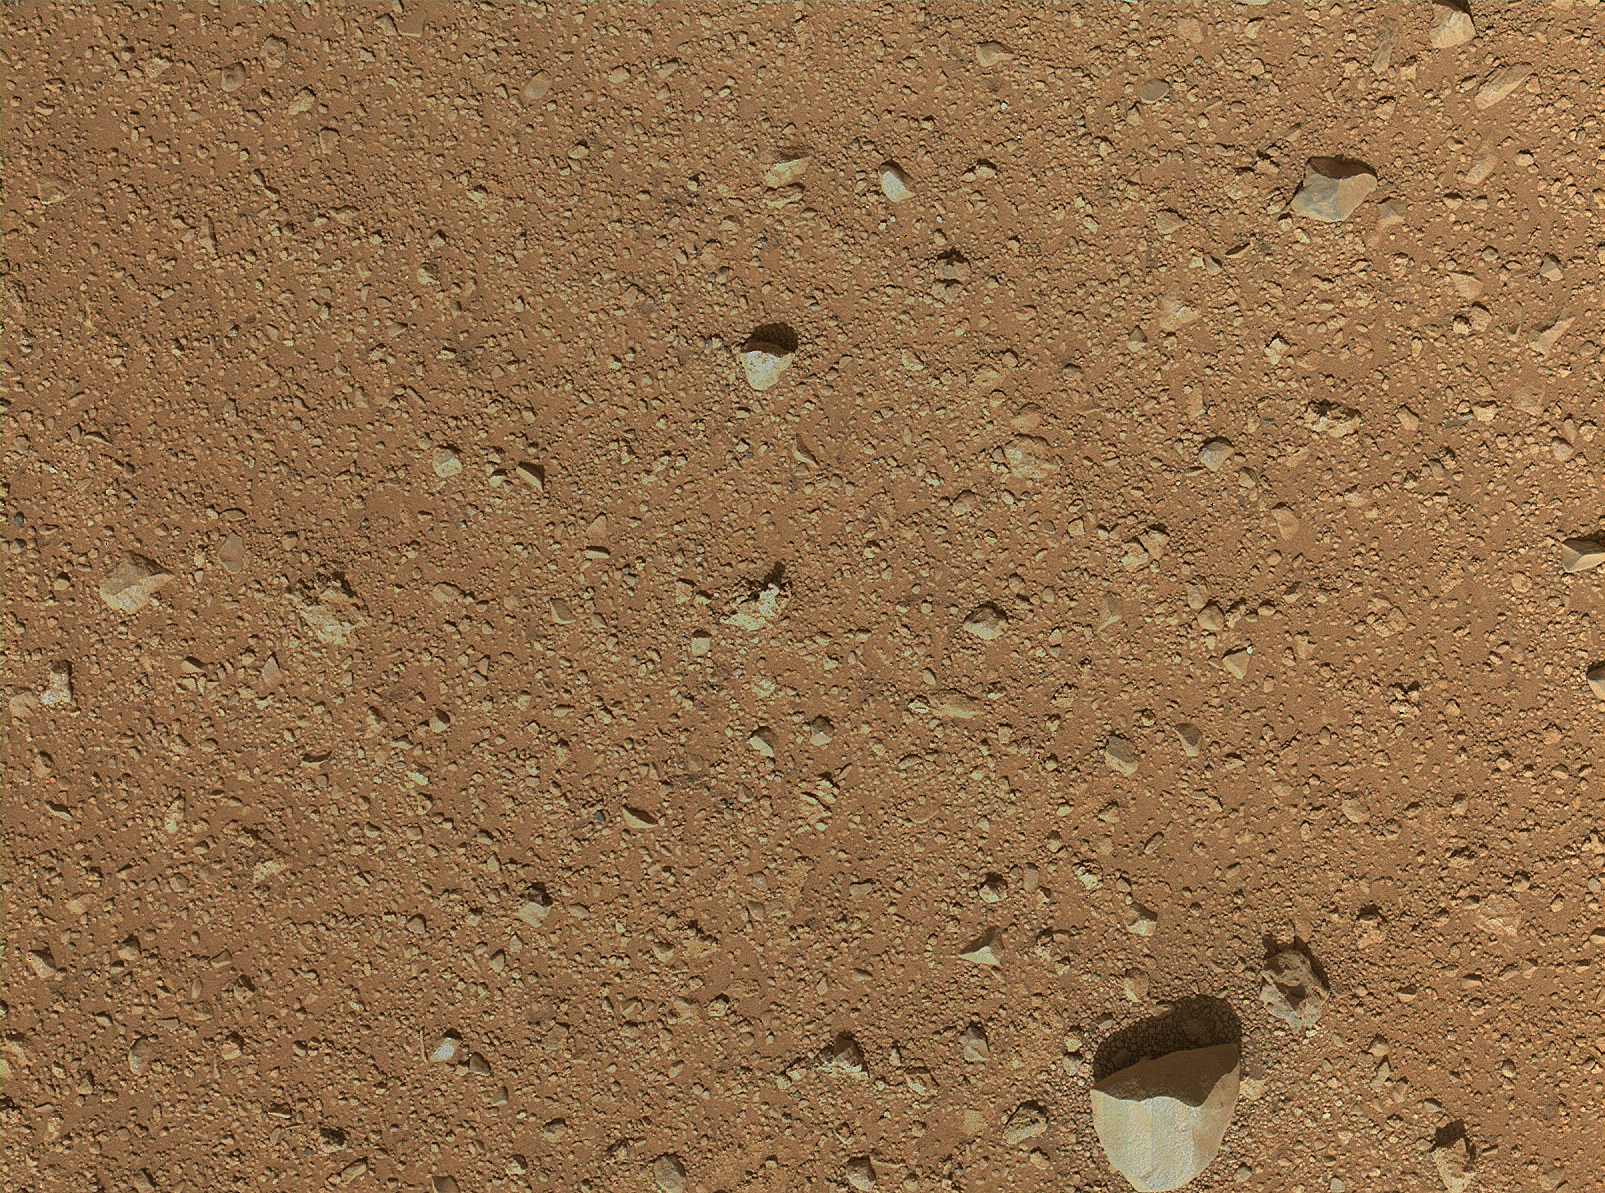

First Image From Curiosity’s Arm Camera With Dust Cover Open

The reclosable dust cover on Curiosity’s Mars Hand Lens Imager (MAHLI) was opened for the first time during the 33rd Martian day, or sol, of the rover’s mission on Mars (Sept. 8, 2012), enabling MAHLI to take this image.

The level of detail apparent in the image shows that haziness in earlier MAHLI images since landing was due to dust that had settled on the dust cover during the landing.

The patch of ground shown is about 34 inches (86 centimeters) across. The size of the largest pebble, near the bottom of the image, is about 3 inches (8 centimeters). Notice that the ground immediately around that pebble has less dust visible (more gravel exposed) than in other parts of the image. The presence of the pebble may have affected the wind in a way that preferentially removes dust from the surface around it.

Credit: NASA/JPL-Caltech/Malin Space Science Systems